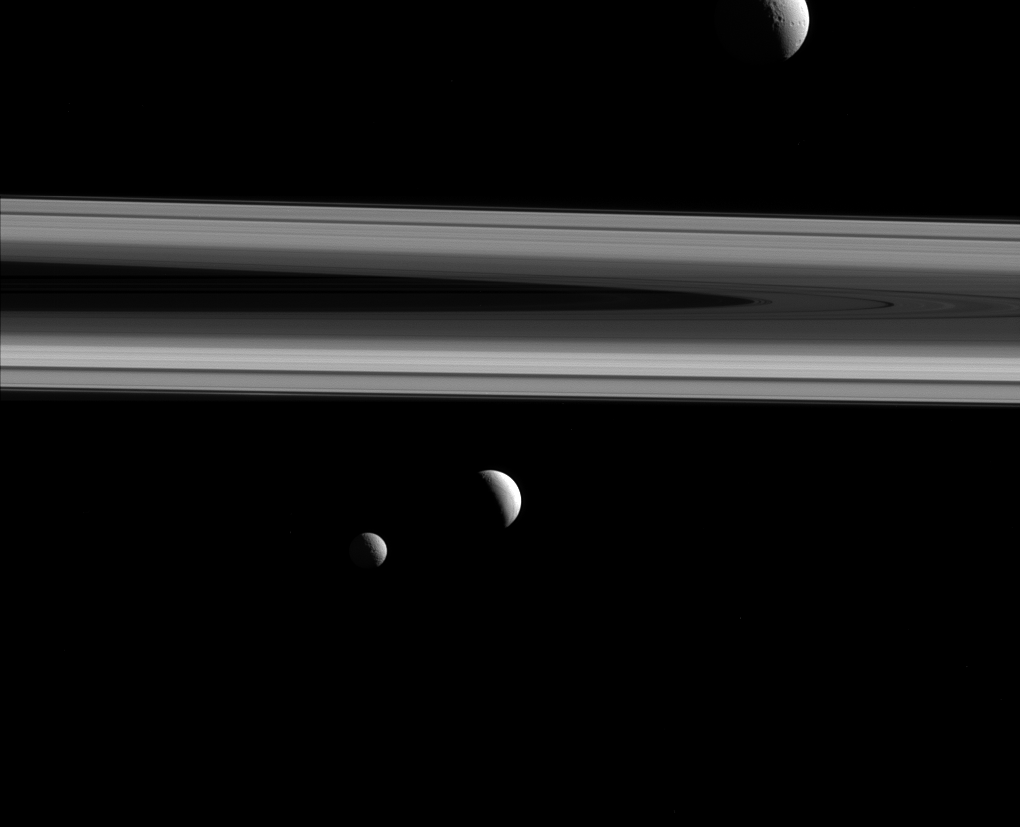

Three Times the Fun

Three of Saturn’s moons — Tethys, Enceladus and Mimas — are captured in this group photo from NASA’s Cassini spacecraft.

Tethys (660 miles or 1,062 kilometers across) appears above the rings, while Enceladus (313 miles or 504 kilometers across) sits just below center. Mimas (246 miles or 396 kilometers across) hangs below and to the left of Enceladus.

This view looks toward the sunlit side of the rings from about 0.4 degrees above the ring plane. The image was taken in visible light with the Cassini spacecraft narrow-angle camera on Dec. 3, 2015.

The view was acquired at a distance of approximately 837,000 miles (1.35 million kilometers) from Enceladus, with an image scale of 5 miles (8 kilometers) per pixel. Tethys was approximately 1.2 million miles (1.9 million kilometers) away with an image scale of 7 miles (11 kilometers) per pixel. Mimas was approximately 1.1 million miles (1.7 million kilometers) away with an image scale of 6 miles (10 kilometers) per pixel.

The Cassini mission is a cooperative project of NASA, ESA (the European Space Agency) and the Italian Space Agency. The Jet Propulsion Laboratory, a division of the California Institute of Technology in Pasadena, manages the mission for NASA’s Science Mission Directorate, Washington. The Cassini orbiter and its two onboard cameras were designed, developed and assembled at JPL. The imaging operations center is based at the Space Science Institute in Boulder, Colorado.

Credit: NASA/JPL-Caltech/Space Science Institute